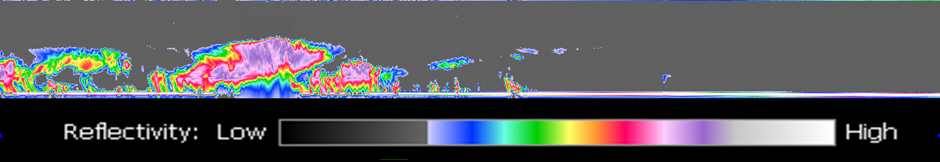

CloudSat Overflight of Hurricane Bud

Figure 1

The image at the top of figure 1 is from a geostationary imager. The colors relate to the temperature of the clouds. The higher the clouds, the lower the temperature. The highest, coldest clouds are located near the center of the hurricane. The line from A to B represents the orbit track of CloudSat across the hurricane on 12 July. Notice that CloudSat very nearly flew over the center of the hurricane, but at this early stage of the storm the eye is very small and not well developed. Unlike the imager used by the geostationary satellite, CloudSat has a only single footprint view directly below and along the track of the orbit. However, CloudSat can see the vertical dimension of the clouds that the geostationary imager is unable to see, ie CloudSat “sees inside” the clouds directly under the orbit track. This is displayed in the bottom panel of figure 1. CloudSat sends pulses of microwave energy through the clouds, and some of the energy in the pulses is reflected back to the spacecraft. The time delay between when the pulse is sent and when the reflected energy is received back at the spacecraft is mapped into a distance of the cloud from the surface of the Earth, and the strength of the energy received is related to how much water or ice is contained in the cloud. The colors in the bottom panel are an indication of the strength of the returned signal, termed the reflectivity. The red and purple areas indicate large amounts of cloud water or precipitation. Slightly to the left of center of the bottom panel, there is an indication of intense precipitation. We know this because the radar signal is attenuated near the ground (notice that the solid line along the bottom of the panel, which is the ground, disappears in this area of intense precipitation). It is likely that in the area the precipitation rate exceeds 30mm/hr based on previous studies. The scale from left to right is approximately 1300 km, and the vertical scale from top to bottom is approximately 30km.The CloudSat data indicate that the cloud heights may be near 20km.

Credit: NASA/JPL/The Cooperative Institute for Research in the Atmosphere (CIRA), Colorado State University